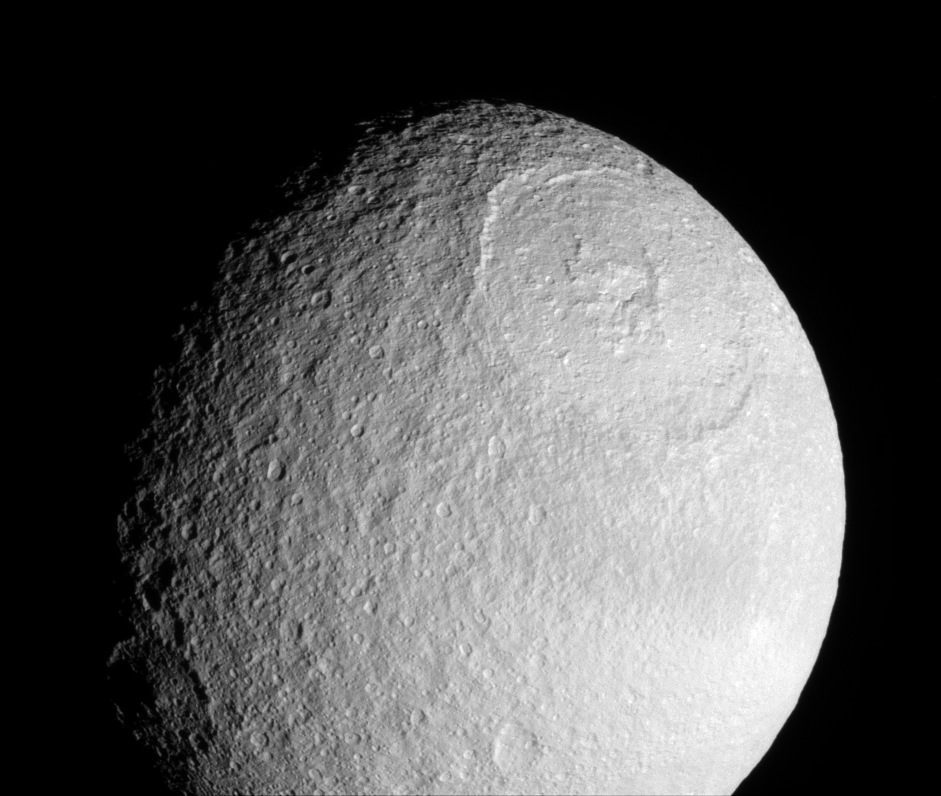

Magnificent Scars

The Cassini spacecraft provides a stunning view of the Odysseus impact basin on Tethys. The enormous basin is 450 kilometers (280 miles) wide.

The medium-sized crater Melanthius is seen along the terminator at lower left.

This view looks toward the leading hemisphere of Tethys (1,071 kilometers, or 665 miles across). North is up.

The image was taken in visible light with the Cassini spacecraft narrow-angle camera on July 21, 2007. The view was obtained at a distance of approximately 211,000 kilometers (131,000 miles) from Tethys and at a Sun-Tethys-spacecraft, or phase, angle of 46 degrees. Image scale is 1 kilometer (0.6 mile) per pixel.

The Cassini-Huygens mission is a cooperative project of NASA, the European Space Agency and the Italian Space Agency. The Jet Propulsion Laboratory, a division of the California Institute of Technology in Pasadena, manages the mission for NASA’s Science Mission Directorate, Washington, D.C. The Cassini orbiter and its two onboard cameras were designed, developed and assembled at JPL. The imaging operations center is based at the Space Science Institute in Boulder, Colo.

Credit: NASA/JPL/Space Science Institute